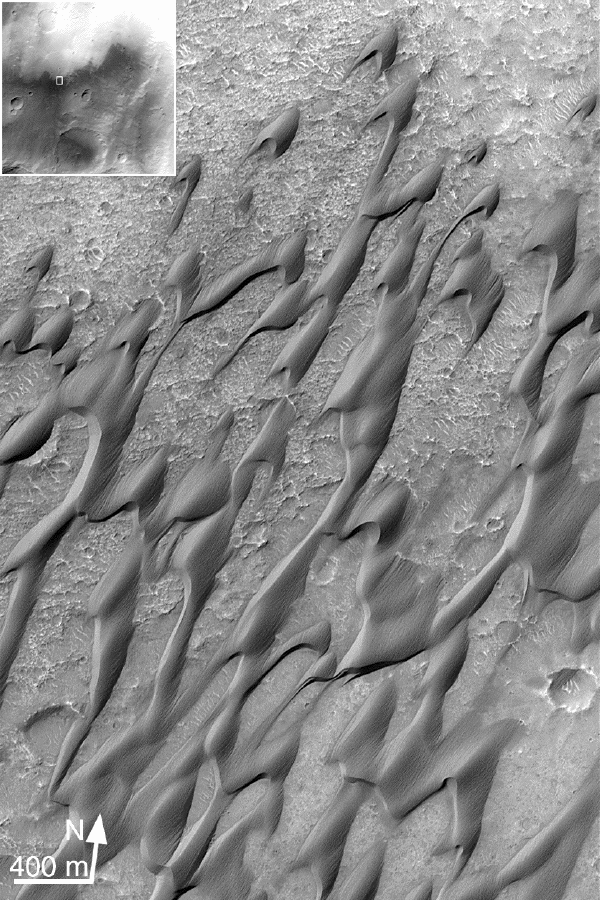

Dunes in Herschel Crater (Herschel Crater: 15.7 S, 228.8 W)

This MGS MOC image shows erosional streaks on dunes which means that the dunes are indurated (cemented).

Malin Space Science Systems and the California Institute of Technology built the MOC using spare hardware from the Mars Observer mission. MSSS operates the camera from its facilities in San Diego, CA. The Jet Propulsion Laboratory’s Mars Surveyor Operations Project operates the Mars Global Surveyor spacecraft with its industrial partner, Lockheed Martin Astronautics, from facilities in Pasadena, CA and Denver, CO.

Credit: NASA/JPL/MSSS